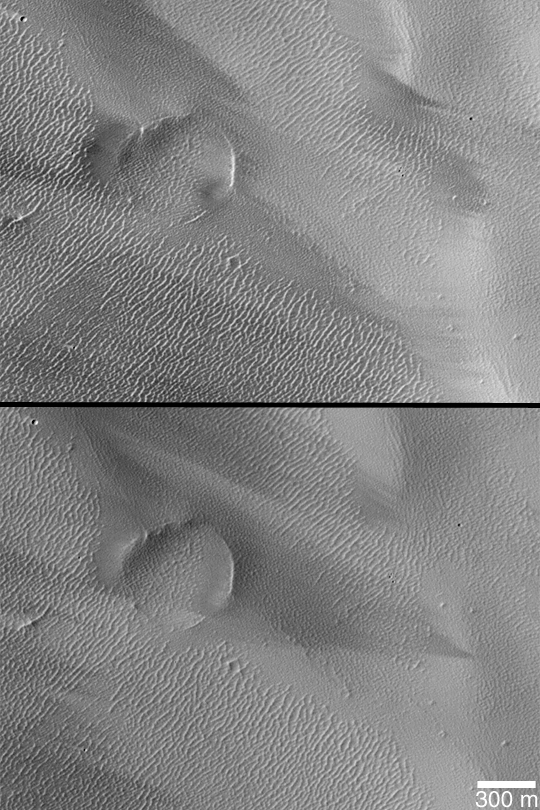

Wind Streak Changes

MGS MOC Release No. MOC2-358, 12 May 2003

Mars is a dynamic planet. This pair of Mars Global Surveyor (MGS) Mars Orbiter Camera (MOC) pictures, taken 2 Mars years apart, show changes in dark streak patterns caused by wind movement of dust. The top picture was taken in July 1999, the bottom one in March 2003. The pair of images are in Tharsis near 9.5°S, 128.5°W. Sunlight illuminates both from the upper left.

Credit: NASA/JPL/Malin Space Science Systems